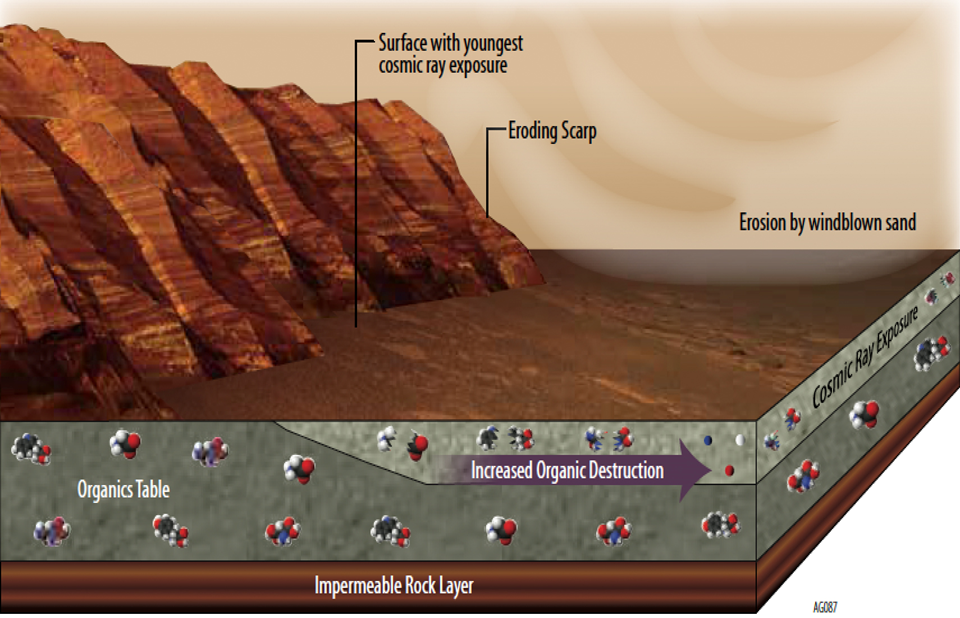

Mars Has Ways to Make Organics Hard to Find

This illustration portrays some of the reasons why finding organic chemicals on Mars is challenging. Whatever organic chemicals may be produced on Mars or delivered to Mars face several possible modes of being transformed or destroyed.

Organic chemicals are molecular building block of life, although they can be made without the presence of life. Whether or not organic chemicals are produced by processes on Mars, some are delivered to the planet aboard meteorites and dust from asteroids and comets.

Cosmic rays that can penetrate rock surfaces can trigger breakdown of organic compounds. So can oxidation reactions induced by ultraviolet light, such as a process called Fenton’s reaction, which breaks down organic chemicals in the presence of iron minerals and peroxide. Fenton’s reaction is sometimes used for environmental cleanup projects where organic-chemical pollutants are a concern on Earth. Perchlorates in Martian soil and rock may also oxidize organic chemicals, directly converting them to carbon dioxide.

Despite the possible pathways for breakdown of organic chemicals on Mars, NASA’s Curiosity Mars rover has definitively detected Martian organics in powder the rover’s drill collected from a mudstone target called “Cumberland.” That target is close to an eroding scarp, where it had been covered by overlying layers of rock, reducing exposure to cosmic rays, for most of the approximately three billion years since the rock formed.

NASA’s Mars Science Laboratory Project is using Curiosity to assess ancient habitable environments and major changes in Martian environmental conditions. NASA’s Jet Propulsion Laboratory, a division of the California Institute of Technology, Pasadena, built the rover and manages the project for NASA’s Science Mission Directorate, Washington. NASA’s Goddard Space Flight Center, Greenbelt, Maryland, built and operates SAM.

Credit: NASA/JPL-Caltech